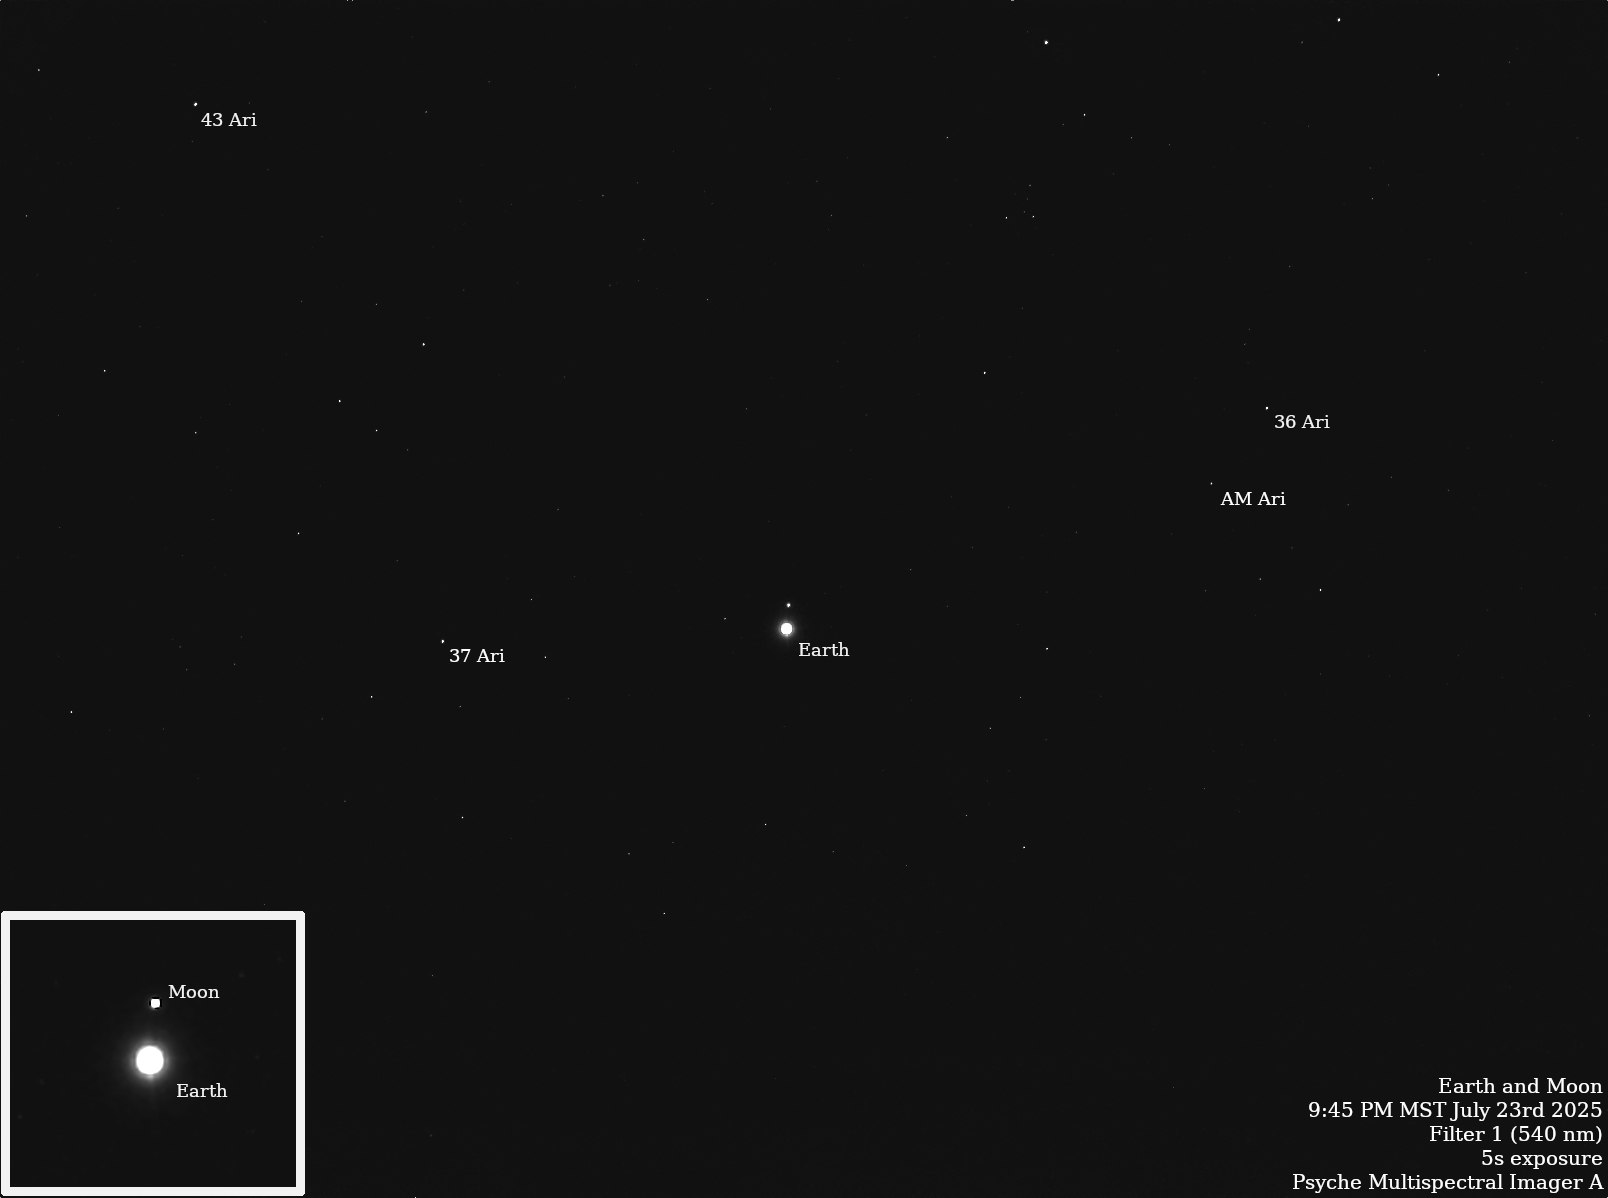

NASA’s Psyche Images Earth and Moon

NASA’s Psyche spacecraft captured images of Earth and our Moon from about 180 million miles (290 kilometers) away in July 2025. The images were obtained during one of the mission team’s periodic maintenance and calibration tests for the twin cameras that make up the imager instrument.

Scientists on the imaging team, led by Arizona State University, captured multiple long-exposure (up to 10-second) pictures of the two bodies, which appear as dots sparkling with reflected sunlight amid a starfield in the constellation Aries. The observations help the team determine how the cameras respond to solar system objects that shine by reflected sunlight, just like the Psyche asteroid.

In January 2025, Psyche captured an image that included Mars, Jupiter, and the Jovian moons Io, Ganymede, Callisto, and Europa.

The main image here was captured by Psyche’s primary camera, Imager A, on July 23; Figure A was captured by the backup camera, Imager B, on July 20. Both images are annotated with labels indicating Earth, the Moon, and several stars.

Figure A

The Psyche mission is led by ASU. Lindy Elkins-Tanton of the University of California, Berkeley is the principal investigator. A division of Caltech in Pasadena, JPL is responsible for the mission’s overall management, system engineering, integration and test, and mission operations. Maxar Technologies in Palo Alto, California, provided the high-power solar electric propulsion spacecraft chassis. ASU leads the operations of the imager instrument, working in collaboration with Malin Space Science Systems in San Diego on the design, fabrication, and testing of the cameras.

Psyche is the 14th mission selected as part of a NASA’s Discovery Program, managed by the agency’s Marshall Space Flight Center in Huntsville, Alabama. NASA’s Launch Services Program, based at the Kennedy Space Center, managed the launch service.

Credit: NASA/JPL-Caltech/ASU